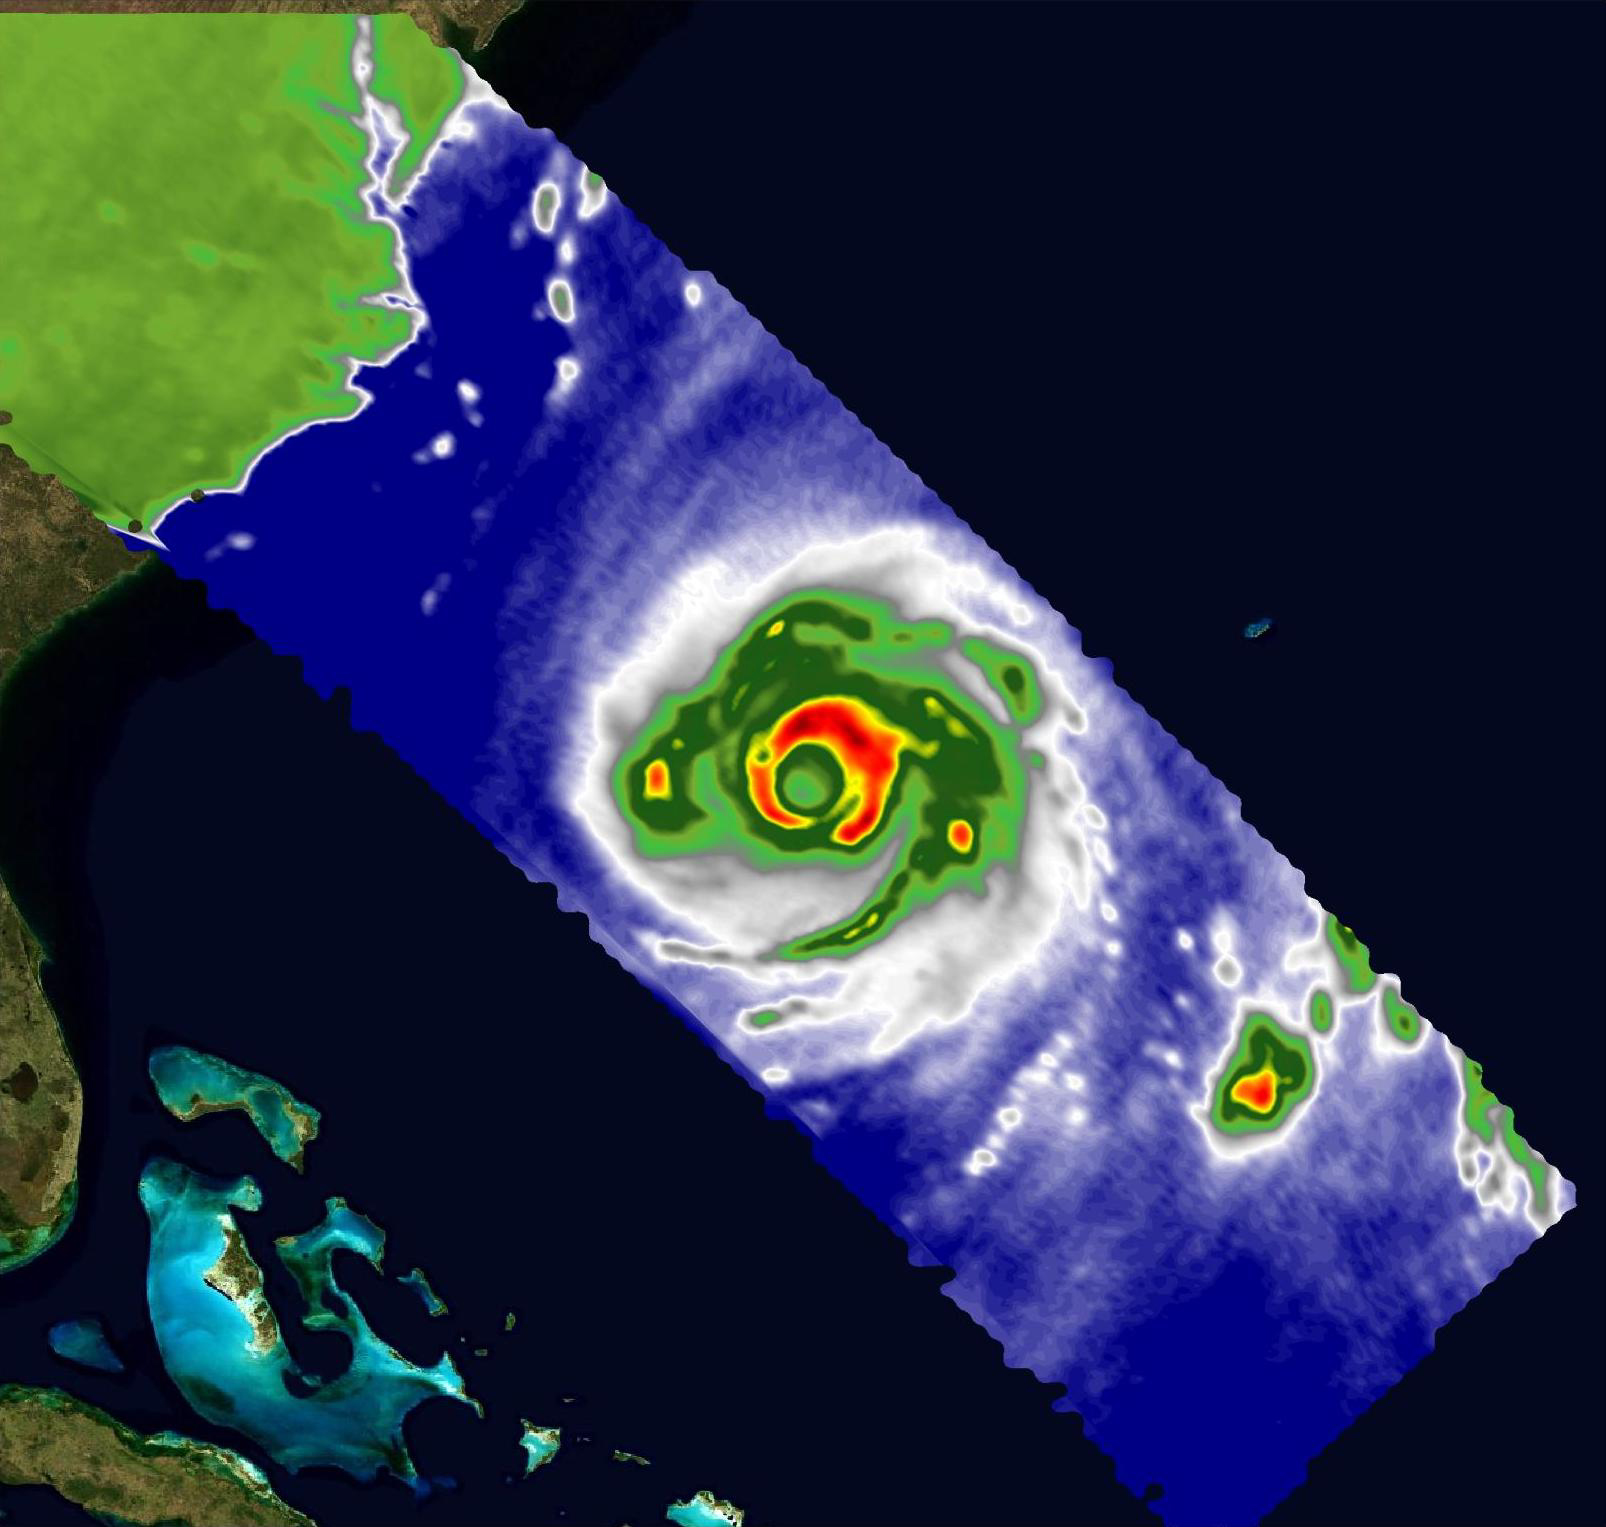

COWVR, TEMPEST Capture Vital Data on Hurricane Franklin

A pair of weather instruments built at NASA’s Jet Propulsion Laboratory in Southern California captured images of Hurricane Franklin as the Category 4 storm moved off the East Coast of the United States on Aug. 29, 2023.

COWVR (short for Compact Ocean Wind Vector Radiometer) and TEMPEST (Temporal Experiment for Storms and Tropical Systems) observe the planet’s atmosphere and surface from aboard the International Space Station, which passed in low Earth orbit over the storm at about 9:58 a.m. EDT.

This image combines microwave emissions measurements from both COWVR and TEMPEST. White sections indicate the presence of clouds. Green portions indicate rain. Yellow, red, and black indicate where air and water vapor were moving most vigorously. Franklin’s center is seen about 700 miles (1,127 kilometers) east of Jacksonville, Florida, over the Atlantic Ocean.

Figure A shows Franklin with solely COWVR data, collected at 34 GHz. About the size of a minifridge, COWVR measures natural microwave emissions over the ocean. The magnitude of the emissions increases with the amount of rain in the atmosphere, and the strongest rain produces the strongest microwave emissions.

Figures B and C show the storm in data collected by TEMPEST at 89 and 165 GHz, respectively. Comparable in size to a cereal box, TEMPEST tracks microwaves at shorter wavelength than COWVR does, allowing it to see ice particles within the hurricane’s cloudy regions that are thrust into the upper atmosphere by the storm.

Figure B

Figure C

COWVR’s development was funded by the U.S. Space Force, and TEMPEST was developed with NASA funding. The U.S. Space Test Program-Houston 8 (STP-H8) is responsible for hosting the instruments on the space station under Space Force funding in partnership with NASA.

Credit: NASA/JPL-Caltech